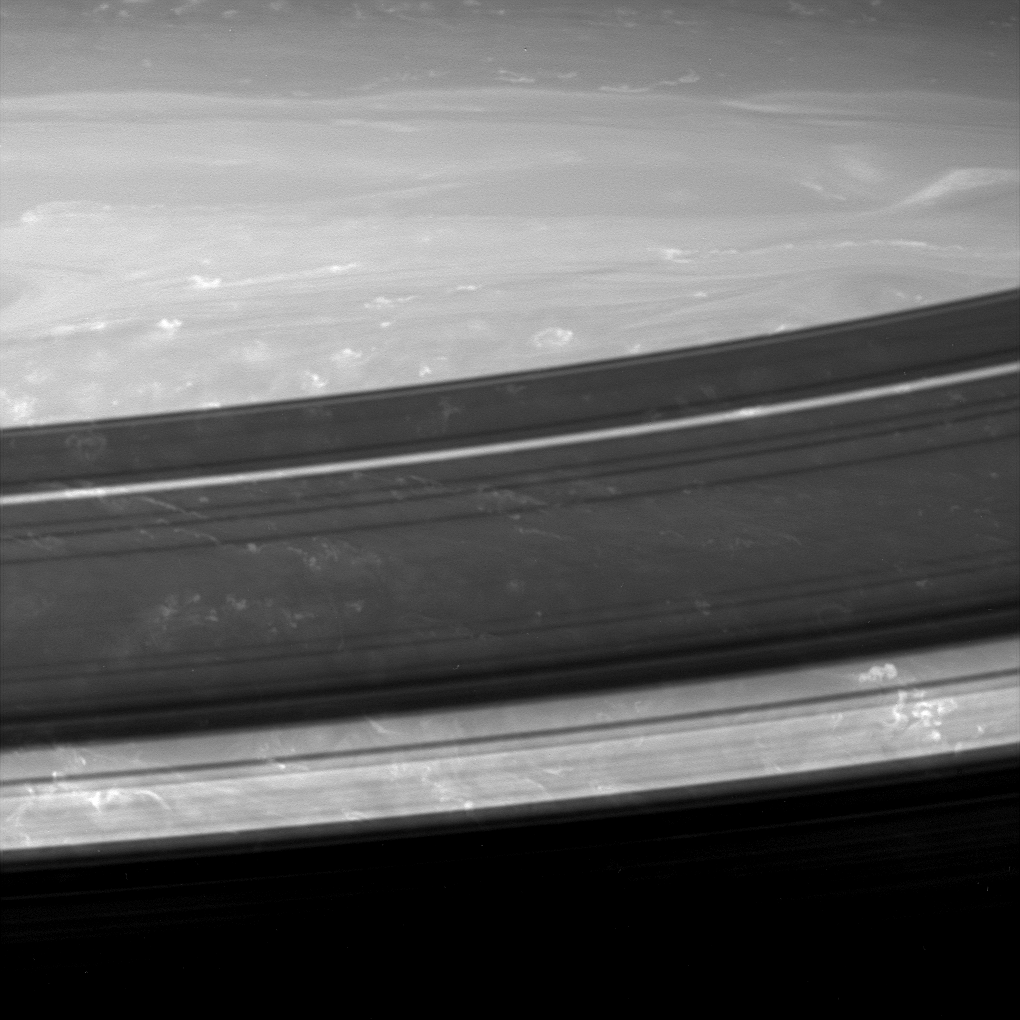

Movement in the Shadows

A gorgeous close-up look at the Saturnian atmosphere reveals small, bright and puffy clouds with long filamentary streamers that are reminiscent of the anvil-shaped Earthly cirrus clouds that extend downwind of thunderstorms. Dark ring shadows hang over the scene while the planet rotates beneath.

The image was taken in infrared light (939 nanometers) with the Cassini spacecraft wide-angle camera on Oct. 29, 2005, at a distance of approximately 388,000 kilometers (241,000 miles) from Saturn. The image scale is 20 kilometers (12 miles) per pixel. The image was contrast enhanced to improve visibility of features in the atmosphere.

The Cassini-Huygens mission is a cooperative project of NASA, the European Space Agency and the Italian Space Agency. The Jet Propulsion Laboratory, a division of the California Institute of Technology in Pasadena, manages the mission for NASA’s Science Mission Directorate, Washington, D.C. The Cassini orbiter and its two onboard cameras were designed, developed and assembled at JPL. The imaging operations center is based at the Space Science Institute in Boulder, Colo.

Credit: NASA/JPL/Space Science Institute